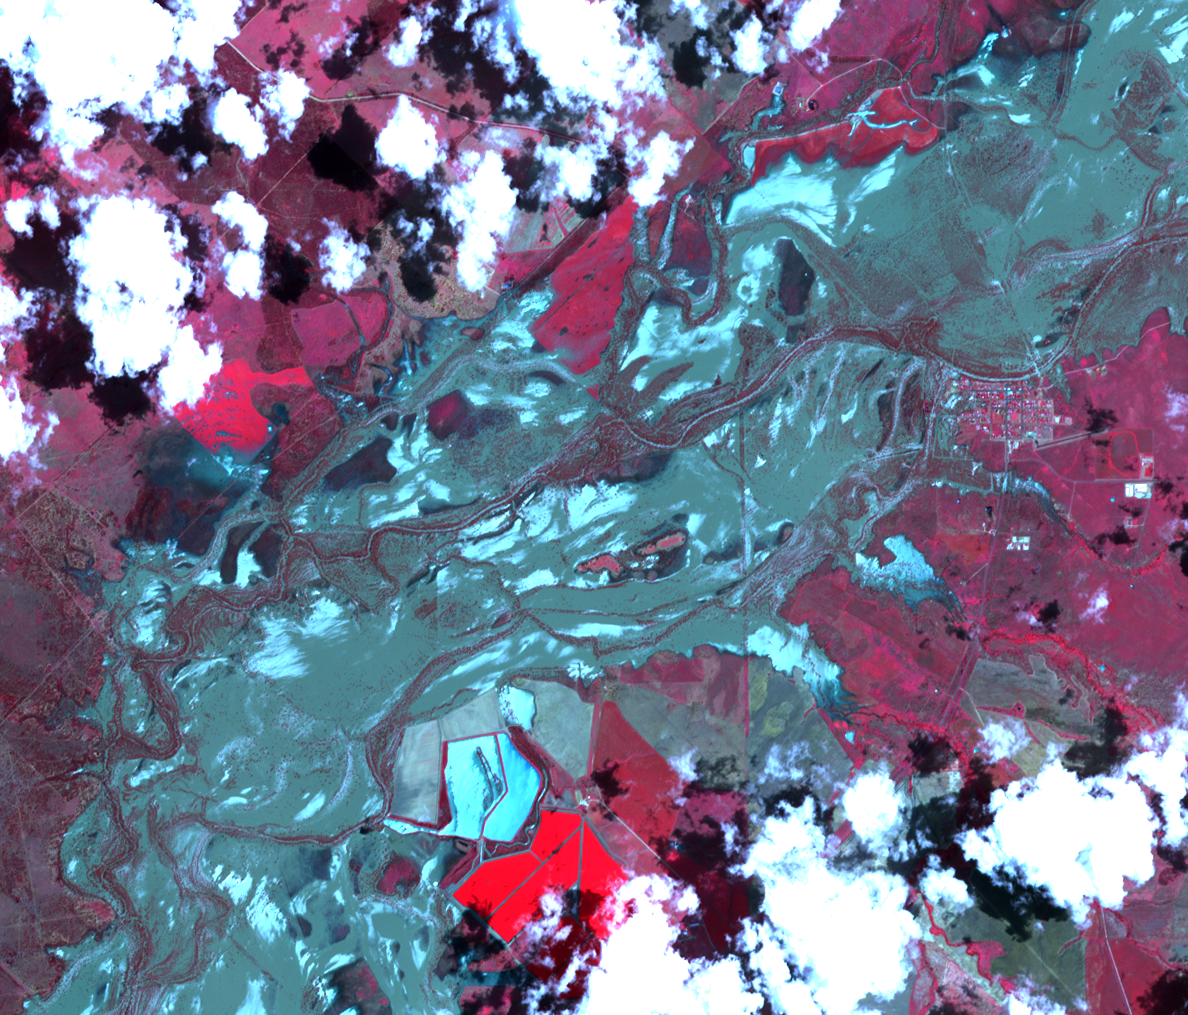

NASA Images Illustrate Extent of Australia’s Flooding Woes

Figure 1

On Jan. 21, 2011, the Advanced Spaceborne Thermal Emission and Reflection Radiometer (ASTER) instrument on NASA’s Terra spacecraft captured this image of the flooding along the Balonne River and the town of Surat in southeastern Queensland, Australia. Torrential rains in northeastern Australia caused rivers to overflow their banks and flood much of the surrounding agricultural lands and small towns in the flood plain. While the peak of the flood was 10 days earlier, many residents were waiting for flood waters to recede. Vegetation is depicted in various shades of red, and buildings and clouds are white. Wet fields and land appear blue and dark blue-gray. For comparison, an image acquired one year ago (Jan. 11, 2010) is shown in Figure 1. The images are located at 27.1 degrees south latitude, 149.1 degrees east longitude. They cover an area of 15 by 17.8 kilometers (9.3 by 11 miles).

With its 14 spectral bands from the visible to the thermal infrared wavelength region and its high spatial resolution of 15 to 90 meters (about 50 to 300 feet), ASTER images Earth to map and monitor the changing surface of our planet. ASTER is one of five Earth-observing instruments launched Dec. 18, 1999, on Terra. The instrument was built by Japan’s Ministry of Economy, Trade and Industry. A joint U.S./Japan science team is responsible for validation and calibration of the instrument and data products.

The broad spectral coverage and high spectral resolution of ASTER provides scientists in numerous disciplines with critical information for surface mapping and monitoring of dynamic conditions and temporal change. Example applications are: monitoring glacial advances and retreats; monitoring potentially active volcanoes; identifying crop stress; determining cloud morphology and physical properties; wetlands evaluation; thermal pollution monitoring; coral reef degradation; surface temperature mapping of soils and geology; and measuring surface heat balance.

The U.S. science team is located at NASA’s Jet Propulsion Laboratory, Pasadena, Calif. The Terra mission is part of NASA’s Science Mission Directorate, Washington, D.C.

Credit: NASA/GSFC/METI/ERSDAC/JAROS, and U.S./Japan ASTER Science Team